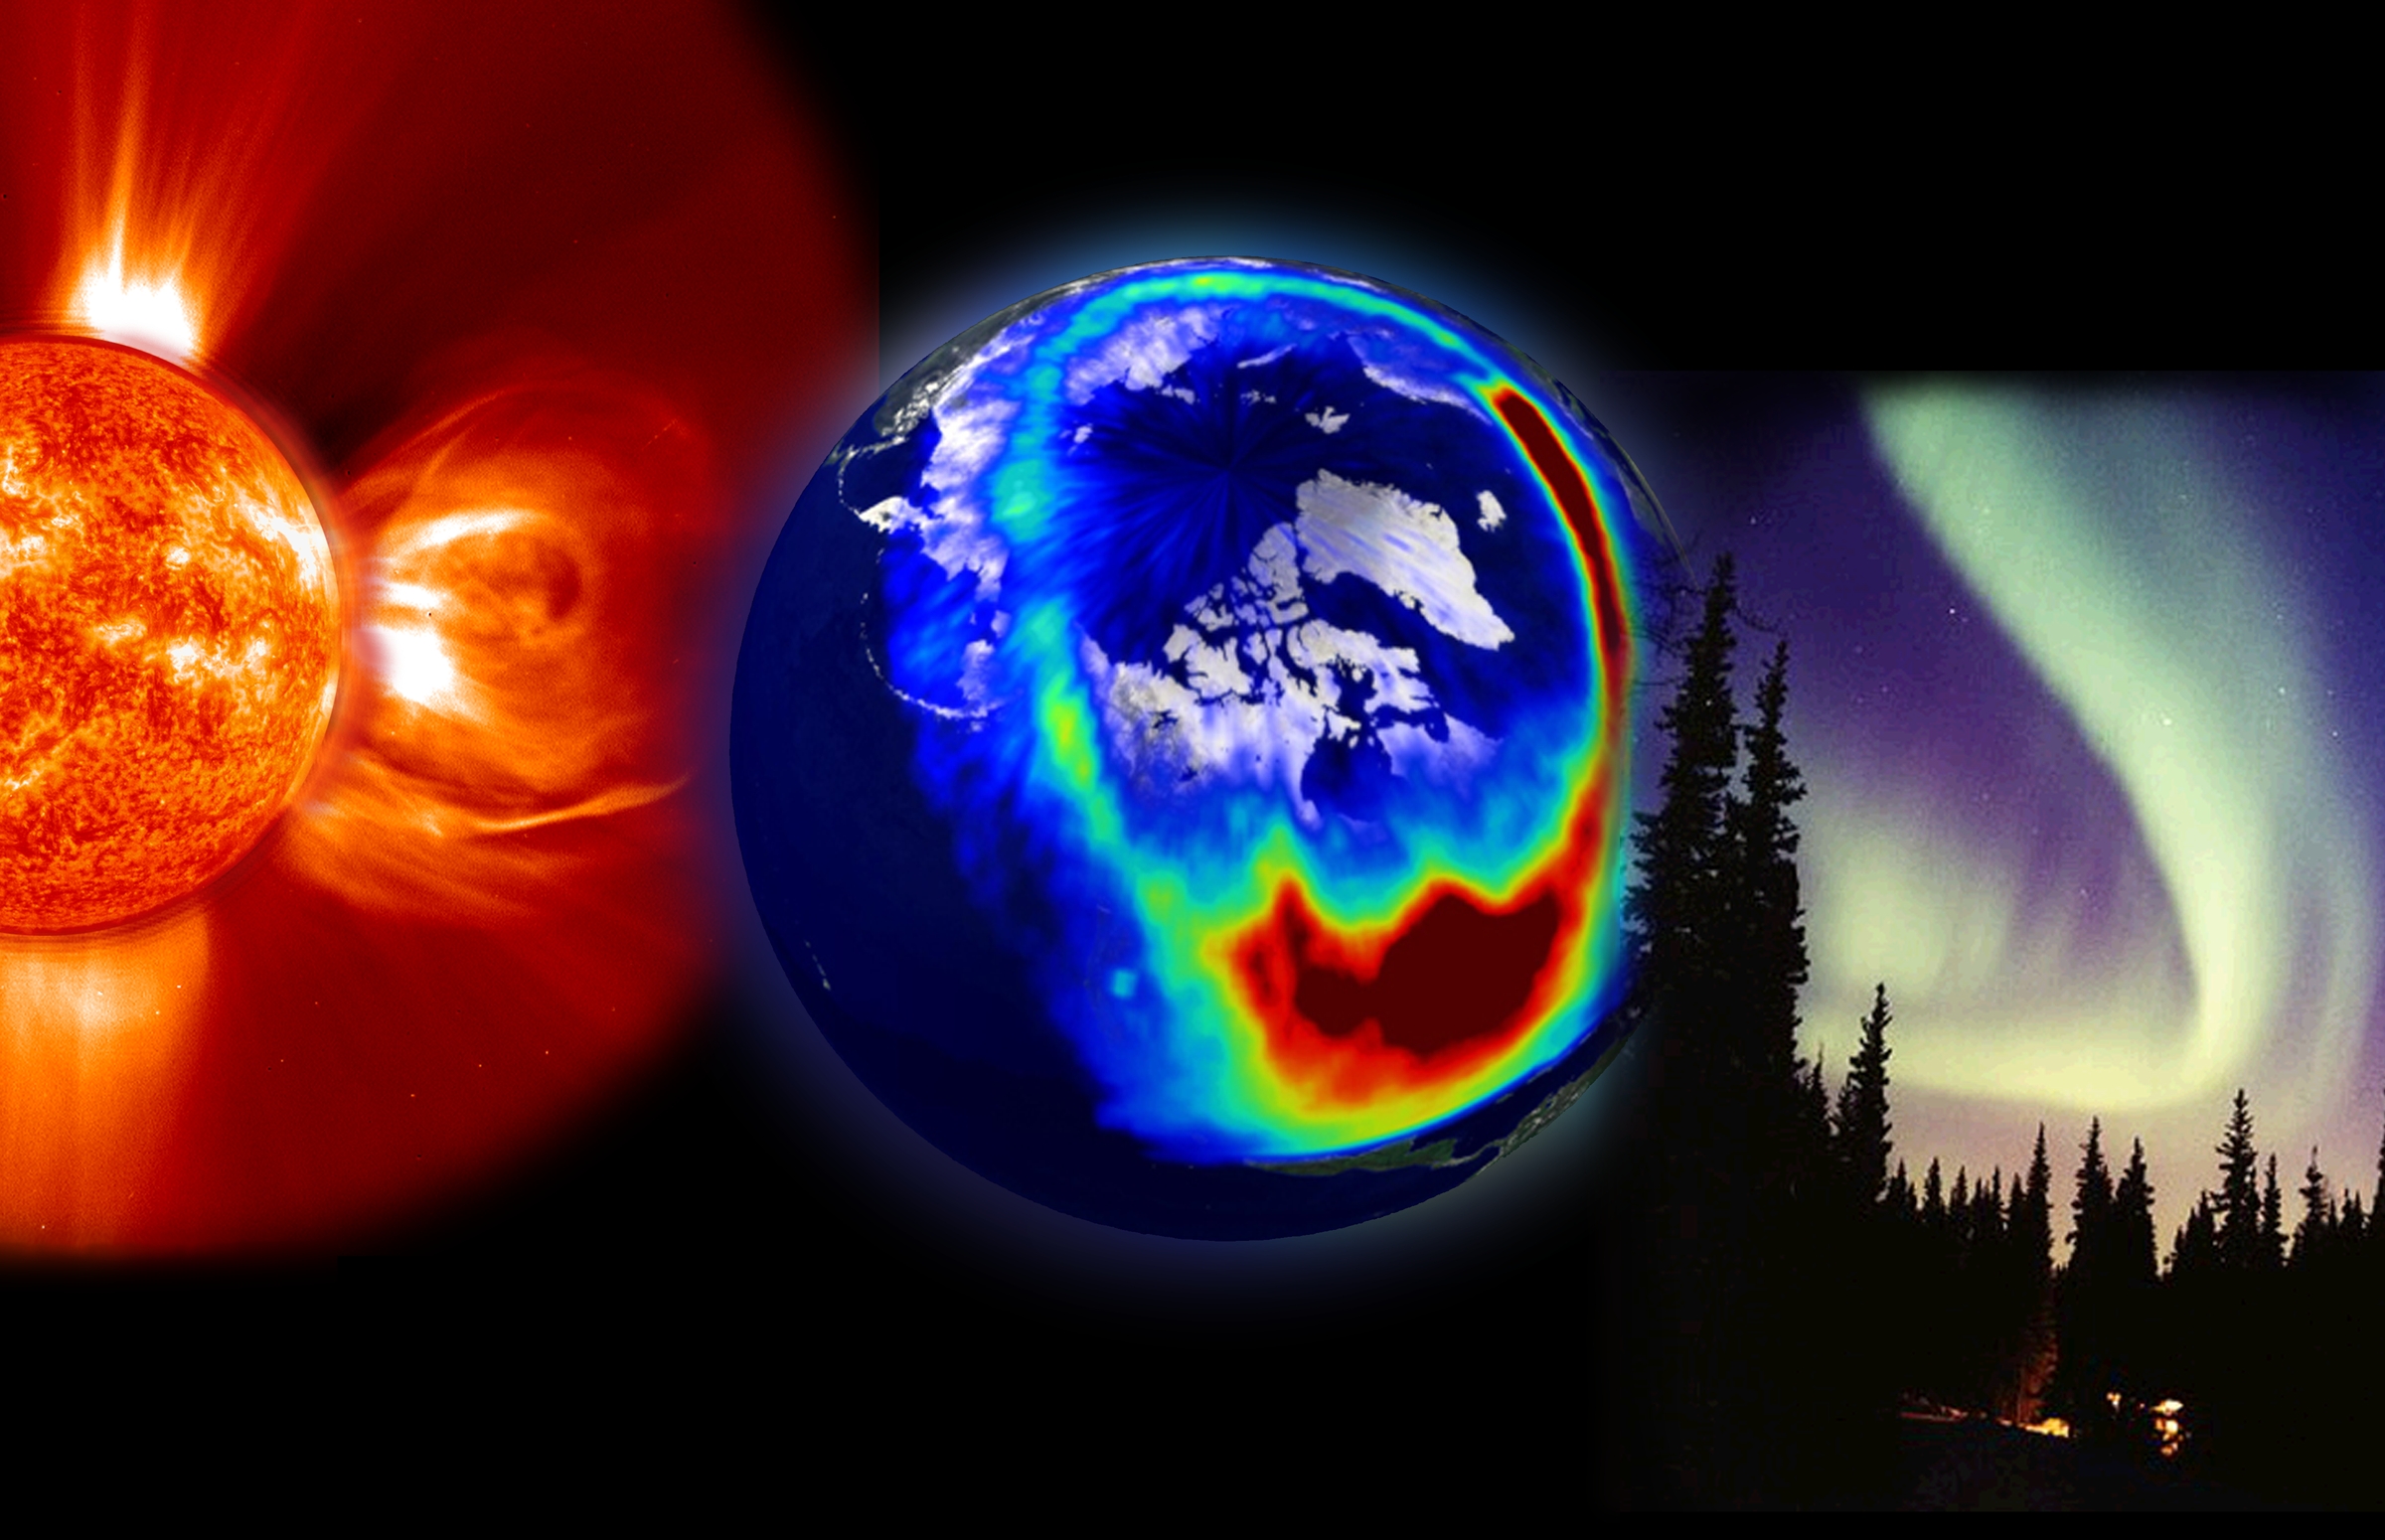

Aurora Composite Image

This composite image presents the three most visible elements of space weather: a storm from the Sun, aurora as seen from space, and aurora as seen from the Earth. The solar storm is a corona mass ejection (CME) composite from EIT 304Å superimposed on a LASCO C2 image, both from SOHO. The middle image from Polar’s VIS imager shows charged particles as they spread down across the U.S. during a large solar storm event on July 14, 2000. Lastly, Jan Curtis took this image of an aurora display in Alaska, the visible evidence of space weather that we see here on Earth.

Credit: NASA/GSFC/SOHO/ESA